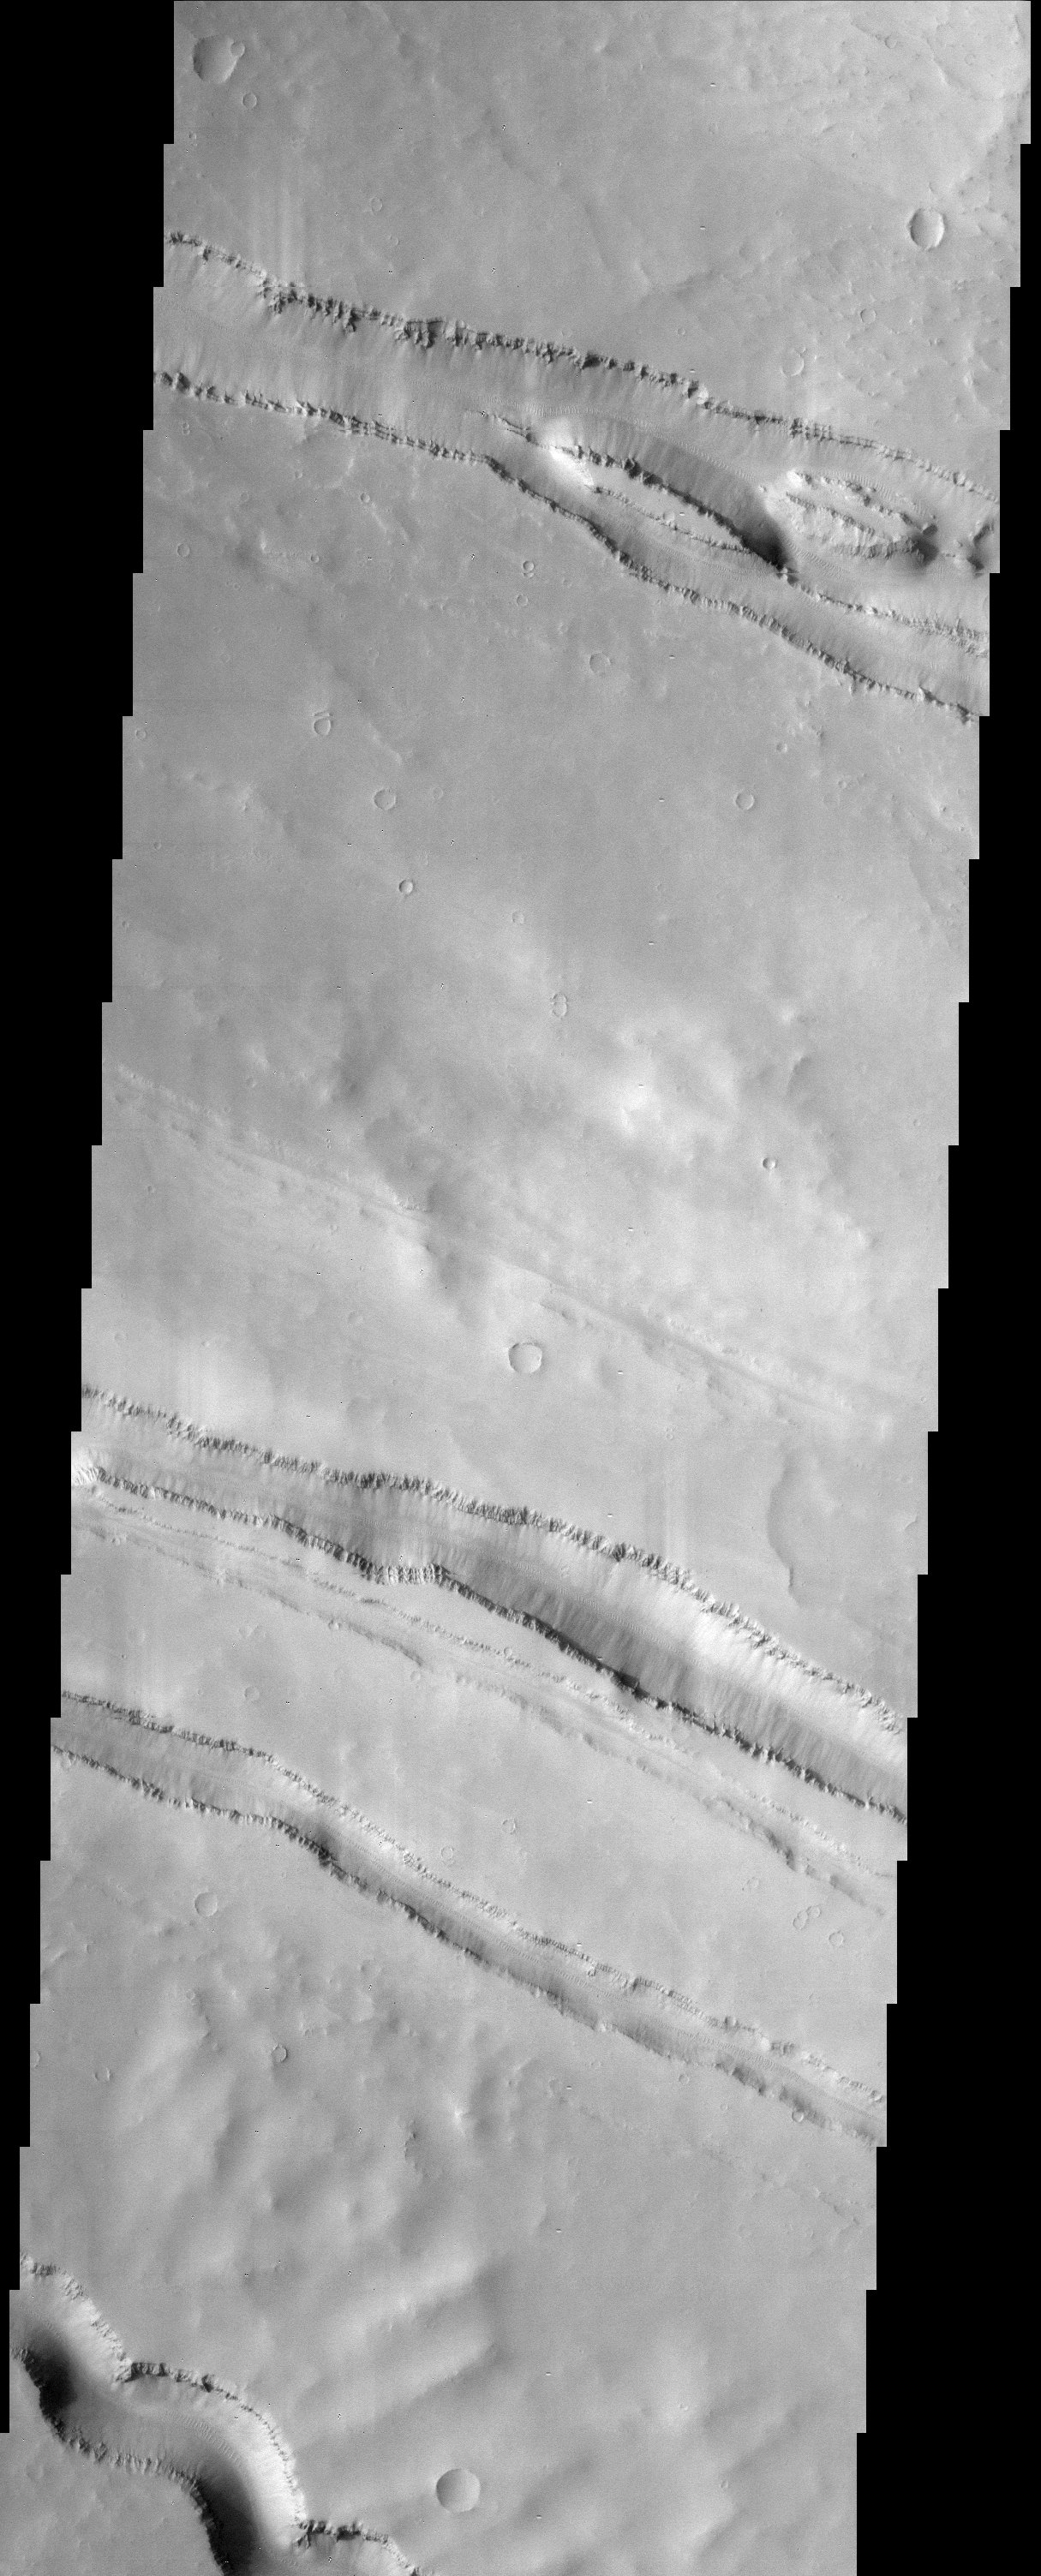

Elysium Fossae

The grabens (fractures) that dominate this scene are located northwest of a large shield volcano called Elysium Mons. Layered rock is evident along the lips of the graben as are ripples on the floors of these features. Some shallow grabens are also seen in this region.

Note: this THEMIS visual image has not been radiometrically nor geometrically calibrated for this preliminary release. An empirical correction has been performed to remove instrumental effects. A linear shift has been applied in the cross-track and down-track direction to approximate spacecraft and planetary motion. Fully calibrated and geometrically projected images will be released through the Planetary Data System in accordance with Project policies at a later time.

NASA’s Jet Propulsion Laboratory manages the 2001 Mars Odyssey mission for NASA’s Office of Space Science, Washington, D.C. The Thermal Emission Imaging System (THEMIS) was developed by Arizona State University, Tempe, in collaboration with Raytheon Santa Barbara Remote Sensing. The THEMIS investigation is led by Dr. Philip Christensen at Arizona State University. Lockheed Martin Astronautics, Denver, is the prime contractor for the Odyssey project, and developed and built the orbiter. Mission operations are conducted jointly from Lockheed Martin and from JPL, a division of the California Institute of Technology in Pasadena.

Credit: NASA/JPL/Arizona State University